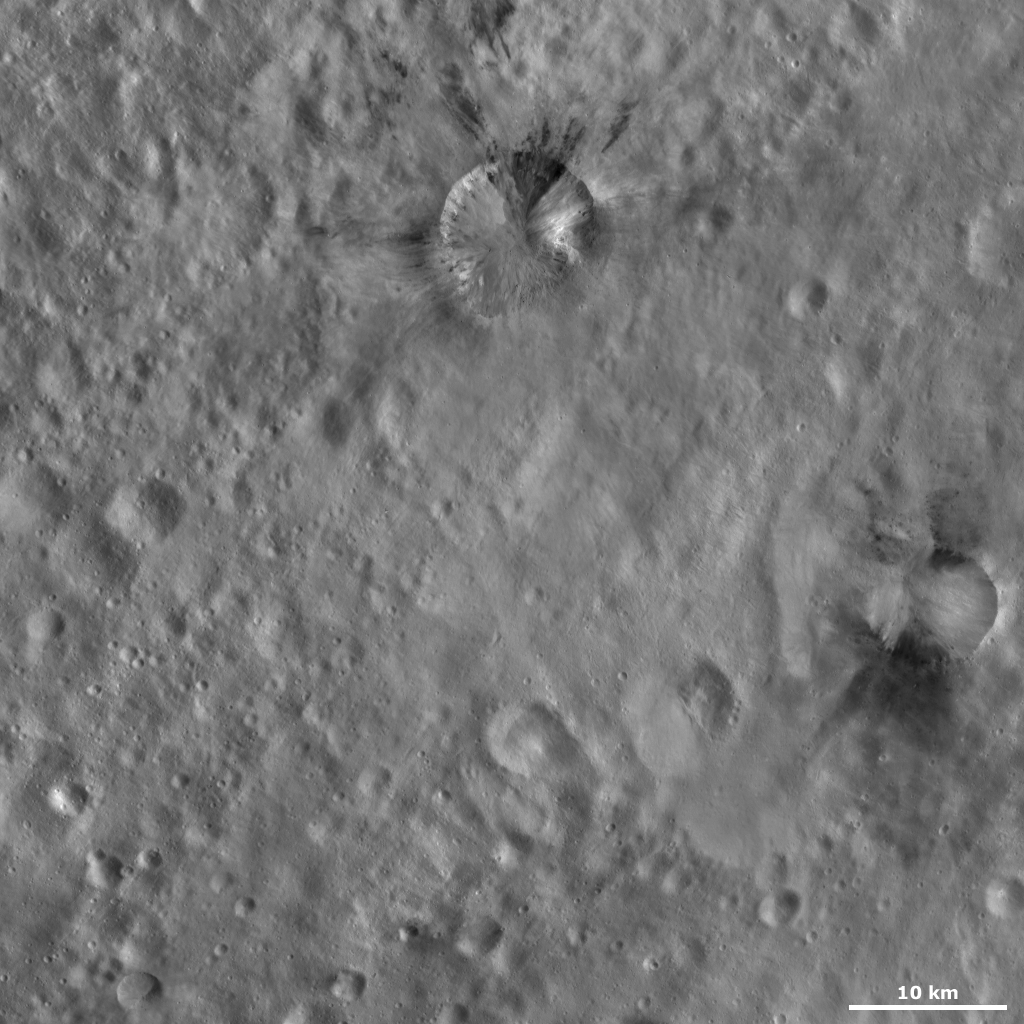

Rubria and Occia Craters

This Dawn framing camera (FC) image of Vesta shows Rubria and Occia craters. Rubria is the crater in the top center of the image and Occia is the crater just below the middle of the image on the right side. Both craters are similar in morphology and size, Rubria is approximately 10 kilometers (6 miles) in diameter and Occia is approximately 7 kilometers (4 miles) in diameter. Both Rubria and Occia contain dark and bright material and both have reasonably sharp, well-defined and regularly shaped rims. The dark material in Rubria and Occia is generally confined into triangular segments of the craters, but the bright material is more evenly distributed. The boundaries between the dark and bright material in Rubria are more distinctly defined than in Occia.

This image is located in Vesta’s Gegania quadrangle, south of Vesta’s equator. NASA’s Dawn spacecraft obtained this image with its framing camera on Oct. 16, 2011. This image was taken through the camera’s clear filter. The distance to the surface of Vesta is 700 kilometers (435 miles) and the image has a resolution of about 62 meters (203 feet) per pixel. This image was acquired during the HAMO (high-altitude mapping orbit) phase of the mission.

The Dawn mission to Vesta and Ceres is managed by NASA’s Jet Propulsion Laboratory, a division of the California Institute of Technology in Pasadena, for NASA’s Science Mission Directorate, Washington D.C. UCLA is responsible for overall Dawn mission science. The Dawn framing cameras have been developed and built under the leadership of the Max Planck Institute for Solar System Research, Katlenburg-Lindau, Germany, with significant contributions by DLR German Aerospace Center, Institute of Planetary Research, Berlin, and in coordination with the Institute of Computer and Communication Network Engineering, Braunschweig. The Framing Camera project is funded by the Max Planck Society, DLR, and NASA/JPL.

Credit: NASA/JPL-Caltech/UCLA/MPS/DLR/IDA